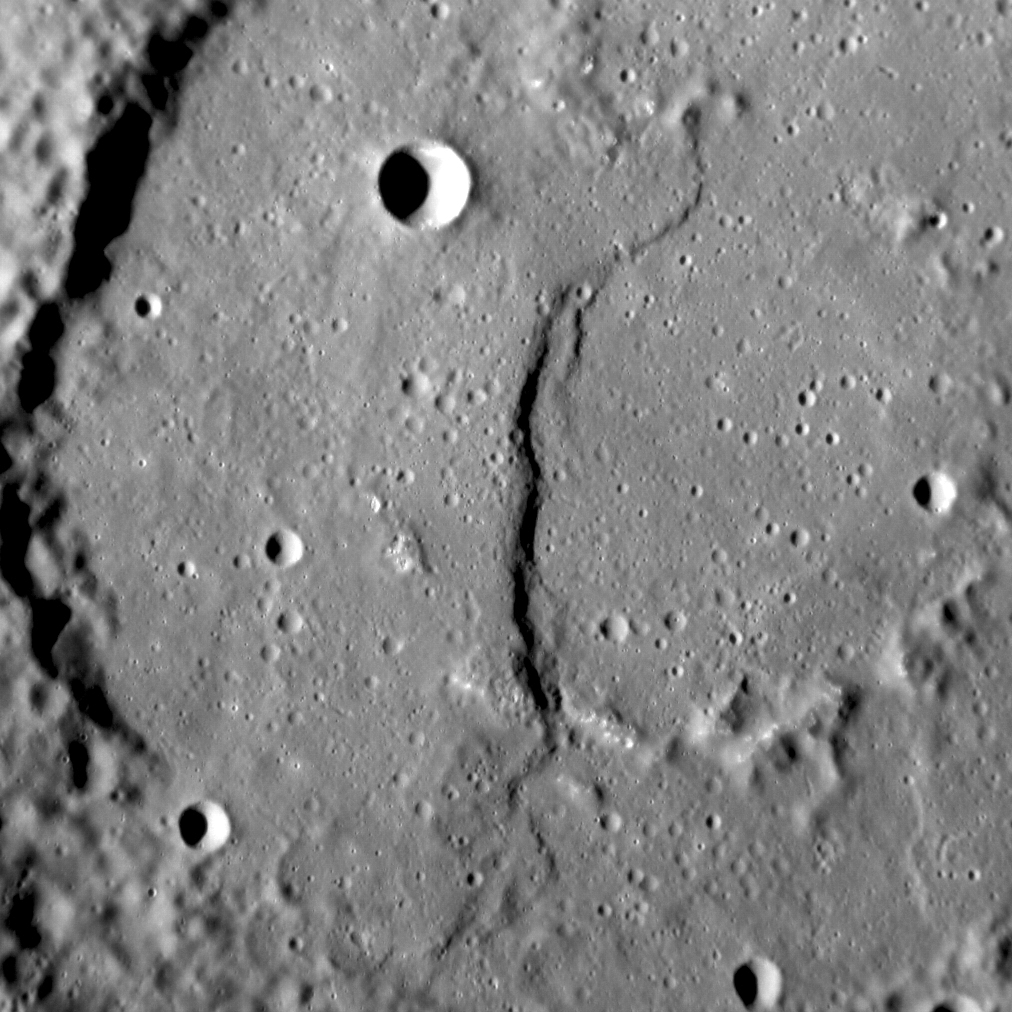

The Law of Boëthius

The crater shown here, Boëthius, is 115 km (71 mi.) in diameter. We have seen Boëthius before, when it was imaged by MESSENGER during its second flyby. Named for the early sixth-century Roman philosopher, Boethius has been filled with smooth plains that may be volcanic in origin. After that infilling, compressional stresses that are pervasive across the entire planet’s surface resulted in the formation of the prominent lobate scarp that runs from top to bottom in the image. Boethius is yet another example of the Law of Superposition, which helps scientists to determine the sequence of events at any given location on Mercury.

This image was acquired as a high-resolution targeted observation. Targeted observations are images of a small area on Mercury’s surface at resolutions much higher than the 200-meter/pixel morphology base map. It is not possible to cover all of Mercury’s surface at this high resolution, but typically several areas of high scientific interest are imaged in this mode each week.

Date acquired: February 1, 2014
Image Mission Elapsed Time (MET): 33546022
Image ID: 5678647
Instrument: Narrow Angle Camera (NAC) of the Mercury Dual Imaging System (MDIS)
Center Latitude: 0.91° S
Center Longitude: 286.88° E
Resolution: 76 meters/pixel
Scale: The scene is 75 km (47 mi.) across
Incidence Angle: 72.8°
Emission Angle: 6.2°
Phase Angle: 66.6°
North is to the bottom in this image

The MESSENGER spacecraft is the first ever to orbit the planet Mercury, and the spacecraft’s seven scientific instruments and radio science investigation are unraveling the history and evolution of the Solar System’s innermost planet. MESSENGER acquired over 150,000 images and extensive other data sets. MESSENGER is capable of continuing orbital operations until early 2015.

For information regarding the use of images, see the MESSENGER image use policy.

Credit: NASA/Johns Hopkins University Applied Physics Laboratory/Carnegie Institution of Washington